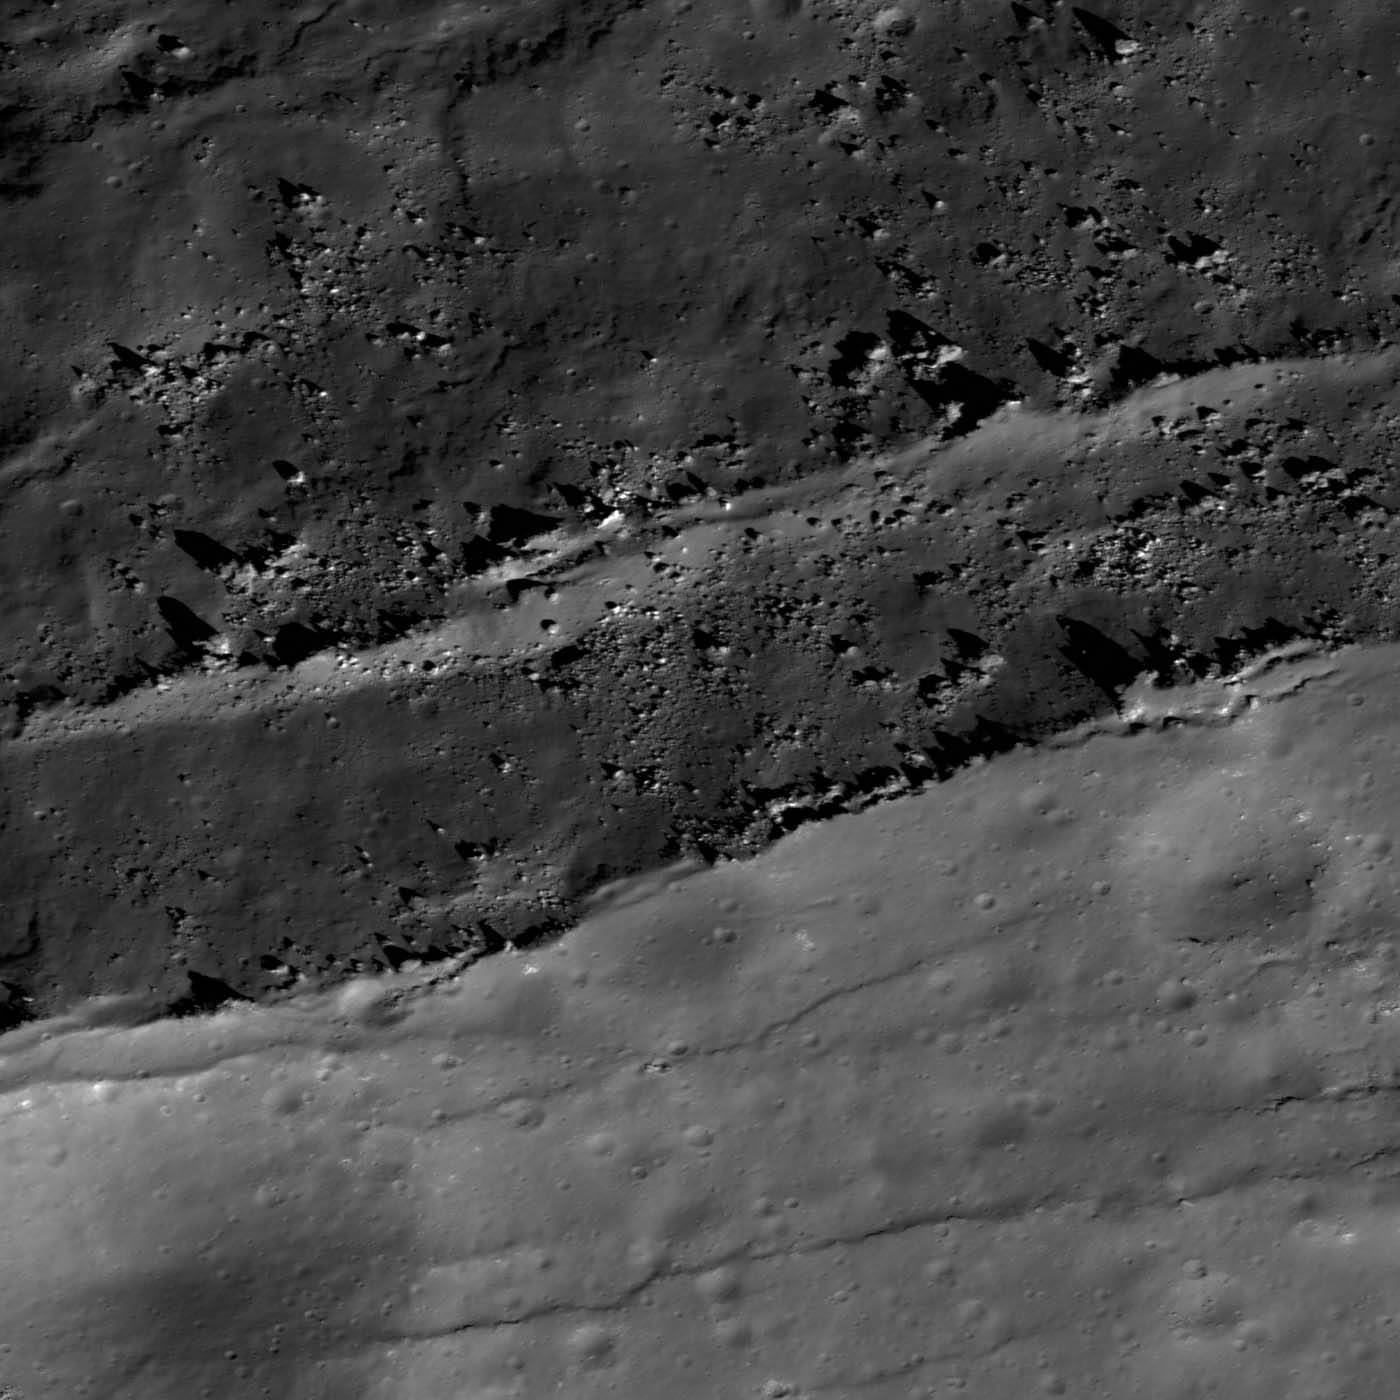

Post-impact Modification of Klute W

Fractured and slumping rim of Klute W crater. Image is 900 meters wide, LROC NAC M143201144RE.

The relatively fresh farside highlands impact crater Klute W (38.2°N, 143.0°W) offers lessons on the behavior of landslides in lunar gravity. The upper portion of the opening image highlights the southeast interior wall of Klute W, and slopes downward toward the NNW (crater interior). The lower, heavily cratered portion of this image is outside the crater wall along the rim. The crater rim is degrading due to ‘slope retreat’ as portions of the surrounding rim fracture, break free, and slump down the wall. Some of this fracturing and slumping may be influenced by nearby small impacts. Due to this slumping, small craters on the rim were torn apart. Each time the rim fails and slumps downward, the crater diameter increases slightly, showing one way that craters are modified after their initial, violent formation.

LROC WAC monochrome mosaic of Klute W and its surroundings
A few small craters are superposed on top of the slumped material, but not as many as on the surrounding surface. One could logically infer that the slumped material is significantly younger than the rim. However, the slumped material is likely less compacted, and prone to downward movement, as small craters are formed – thus small craters have only a short lifetime on the steep walls.

Credit: NASA/GSFC/Arizona State University